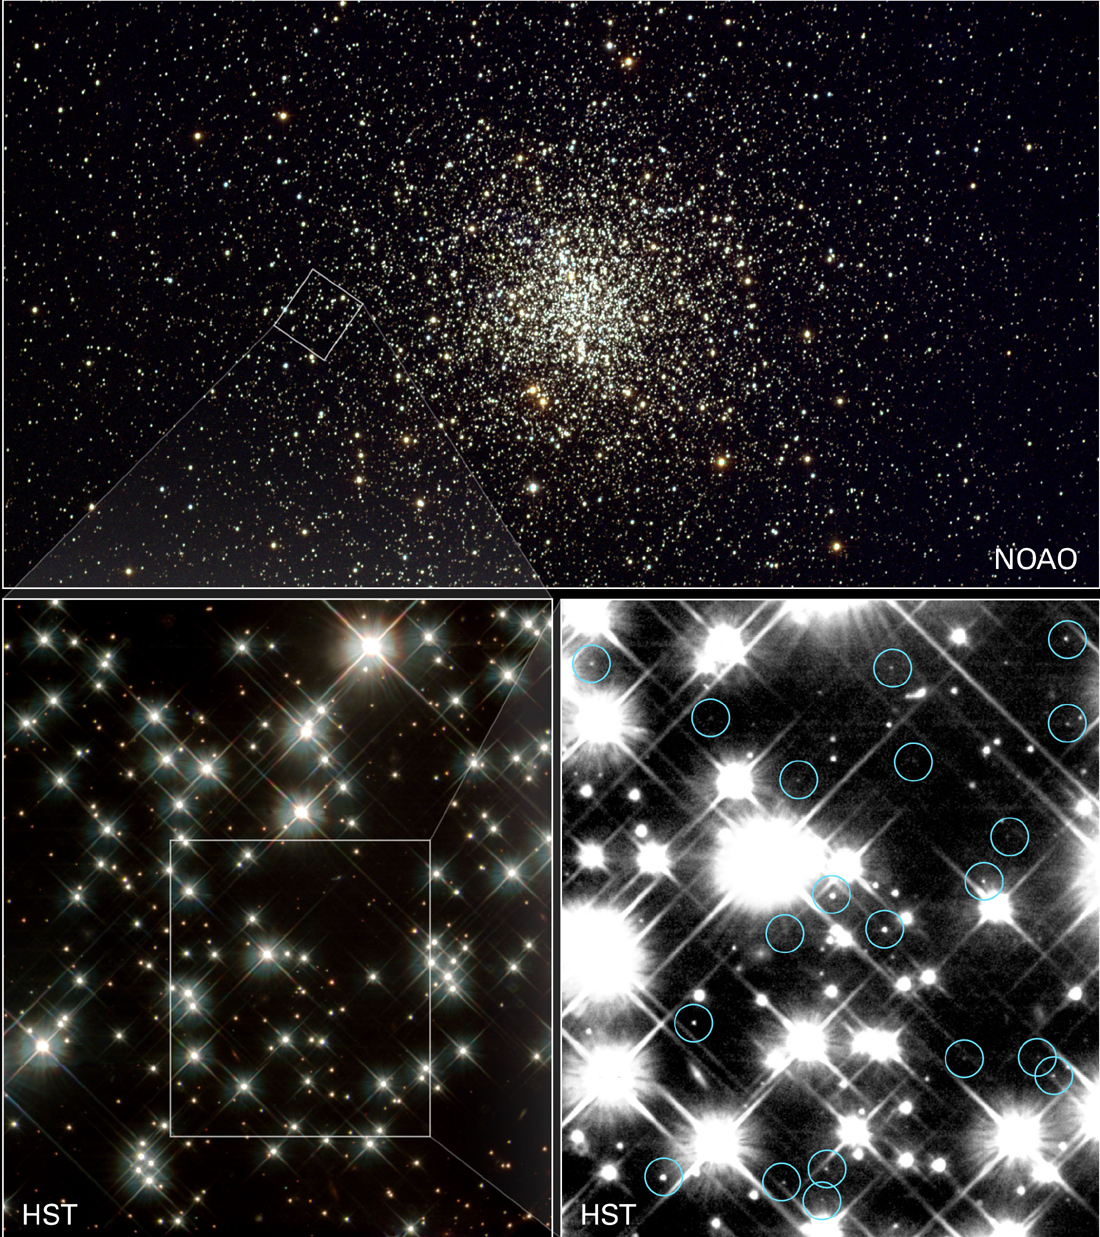

White Dwarf Stars

Peering deep inside a cluster of several hundred thousand stars, NASA’s Hubble Space Telescope has uncovered the oldest burned-out stars in our Milky Way Galaxy, giving astronomers a fresh reading on the age of the universe.

Located in the globular cluster M4, these small, burned-out stars—called white dwarfs—are about 12 to 13 billion years old. By adding the one billion years it took the cluster to form after the Big Bang, astronomers found that the age of the white dwarfs agrees with previous estimates that the universe is 13 to 14 billion years old.

The images, including some taken by Hubble’s Wide Field and Planetary Camera 2, are available online at http://hubblesite.org/newscenter/archive/releases/2002/10/image/a/.

The camera was designed and built by NASA’s Jet Propulsion Laboratory, Pasadena, Calif.

In the top panel, a ground-based observatory snapped a panoramic view of the entire cluster, which contains several hundred thousand stars within a volume of 10 to 30 light-years across. The Kitt Peak National Observatory’s .9-meter telescope took this picture in March 1995. The box at left indicates the region observed by the Hubble telescope.

The Hubble telescope studied a small region of the cluster. A section of that region is seen in the picture at bottom left. A sampling of an even smaller region is shown at bottom right. This region is only about one light-year across. In this smaller region, Hubble pinpointed a number of faint white dwarfs. The blue circles indicate the dwarfs. It took nearly eight days of exposure time over a 67-day period to find these extremely faint stars.

Globular clusters are among the oldest clusters of stars in the universe. The faintest and coolest white dwarfs within globular clusters can yield a globular cluster’s age. Earlier Hubble observations showed that the first stars formed less than 1 billion years after the universe’s birth in the big bang. So, finding the oldest stars puts astronomers within arm’s reach of the universe’s age.

Hubble’s Wide Field and Planetary Camera 2 made the observations from January through April 2001. These optical observations were combined to create the above images. Spectral data were also taken. M4 is 7,000 light-years away in the constellation Scorpius.

The full press release on the latest findings is online at http://oposite.stsci.edu/pubinfo/pr/2002/10/pr.html.

The Space Telescope Science Institute is operated by the Association of Universities for Research in Astronomy, Inc., for NASA under contract with the Goddard Space Flight Center, Greenbelt, Md. The Hubble Space Telescope is a project of international cooperation between the European Space Agency and NASA. The California Institute of Technology in Pasadena manages JPL for NASA.

Credit: NASA and H. Richer (University of British Columbia), credit for ground-based photo: NOAO/AURA/NSF